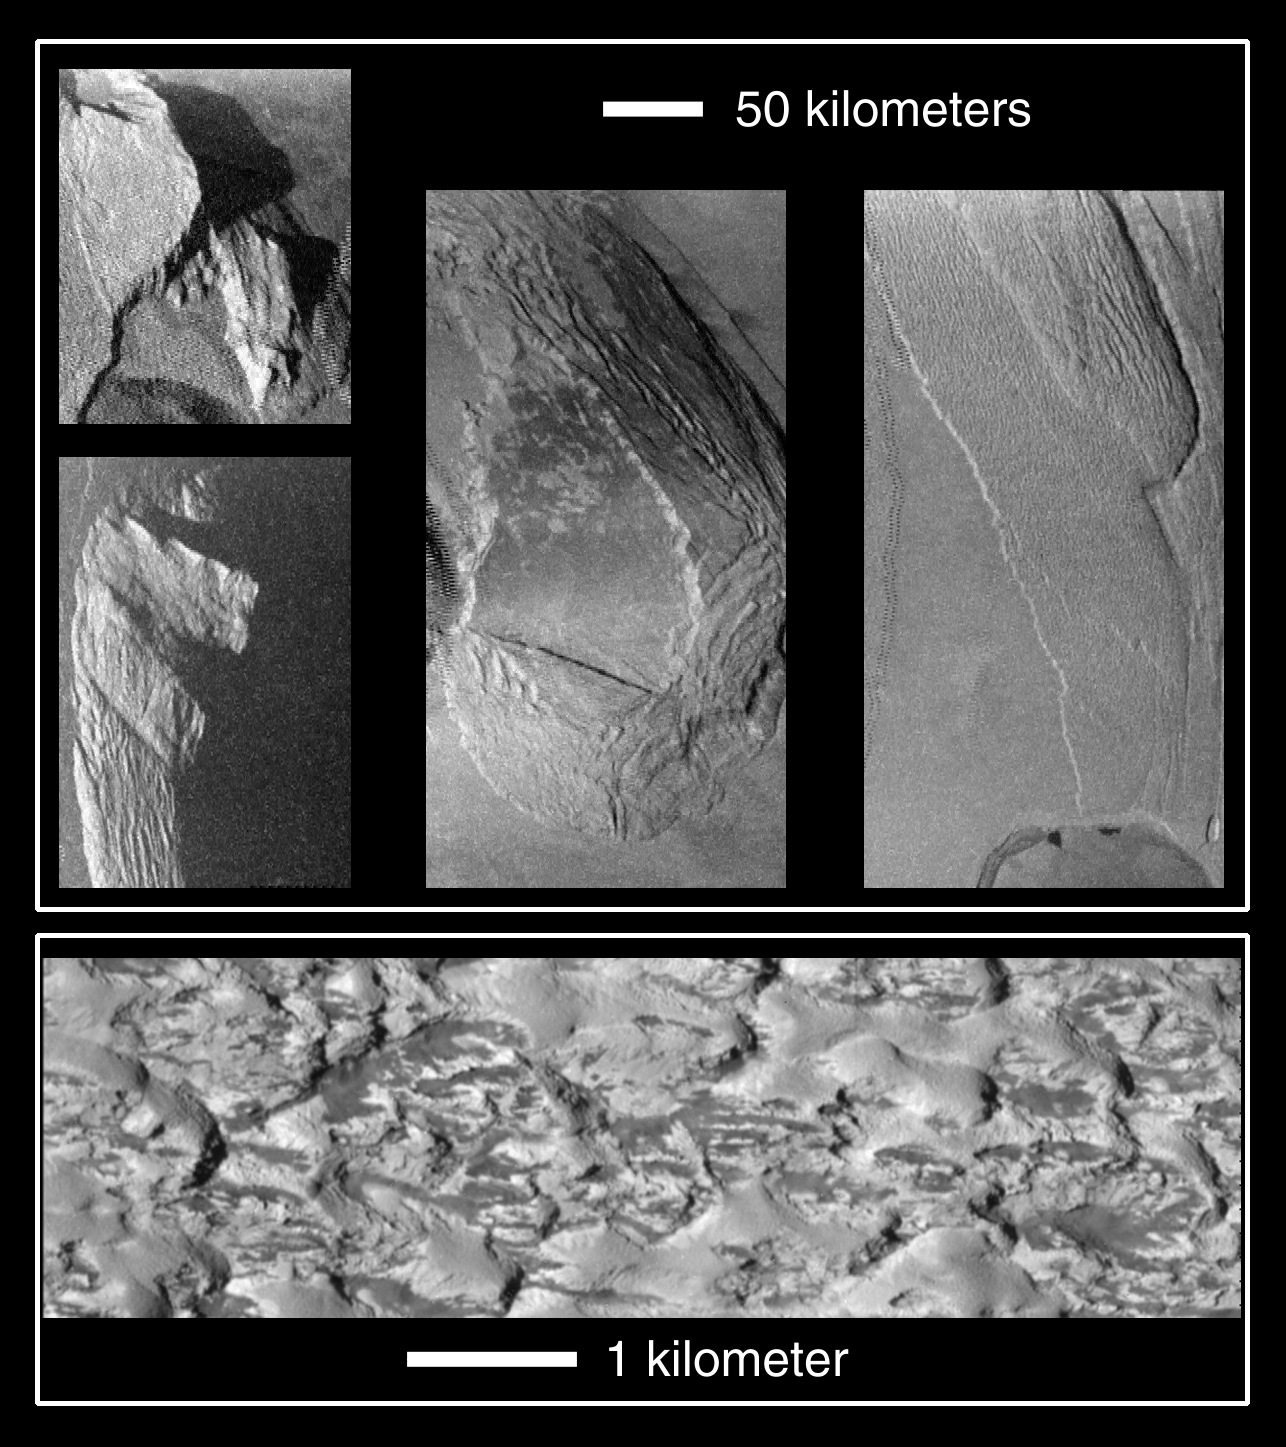

Collapsing Mountains on Io

Unusual mountains on Jupiter’s moon Io are shown in these images that were captured by NASA’s Galileo spacecraft during its close Io flyby on October 10, 1999. The top four pictures show four different mountains at resolutions of about 500 meters (1,600 feet) per picture element. The bottom picture is a closeup of another mountain. It is also one of the highest resolution images ever obtained of Io, with a resolution of 9 meters (30 feet) per picture element. The lower resolution images show a range of mountain structures from angular peaks on the left to gentler plateaus, surrounded by very gently sloping debris aprons on the right.

Galileo scientists believe that these images illustrate the deterioration of Ionian mountains. If this is the case, it means that the more angular mountains on the left are younger than the rounded mountains on the right. Almost all of the mountains exhibit ridges parallel to their margins. These ridges indicate material is moving down the sides of the mountains due to gravity. The ridges are similar to structures observed at the base of Olympus Mons on Mars, so comparative studies may help us understand surface processes on both planets. The very high-resolution image shows a closeup of a degraded mountain. This image (which is strikingly different from the other image of comparable resolution which targeted recent lava flows) shows a lumpy landscape. Curiously, the variation in brightness between the dark and light areas within this image is the greatest seen to date on Io. Galileo scientists are continuing to investigate the processes that produce this puzzling surface.

The Sun illuminates the surface from the left in all five images. North is to the top in the top four images. In order to keep the Sun angle consistent in all of the images, north is to the bottom in the bottom image. The upper left image is centered at 18.7 degrees north latitude, 81.4 degrees west longitude, and covers a region 175 kilometers (108 miles) by 170 kilometers (106 miles). The lower left image is centered at about one degree north latitude and 81.7 degrees west longitude and covers a region 135 kilometers (84 miles) by 200 kilometers (124 miles). The middle image is centered at 25.6 degrees north latitude, 96.7 degrees west longitude and covers a region 130 kilometers (81 miles) by 275 kilometers (170 miles). The right image is centered at 14.4 degrees north latitude, 104.7 degrees west longitude and covers a region 125 kilometers (78 miles) by 205 kilometers (130 miles). The bottom image is centered at 4 degrees north latitude and 214.6 degrees west longitude and was taken at a range of 882 kilometers (548 miles).

The Jet Propulsion Laboratory, Pasadena, CA manages the mission for NASA’s Office of Space Science, Washington, DC. JPL is a division of the California Institute of Technology, Pasadena, CA.

Credit: NASA/JPL/University of Arizona